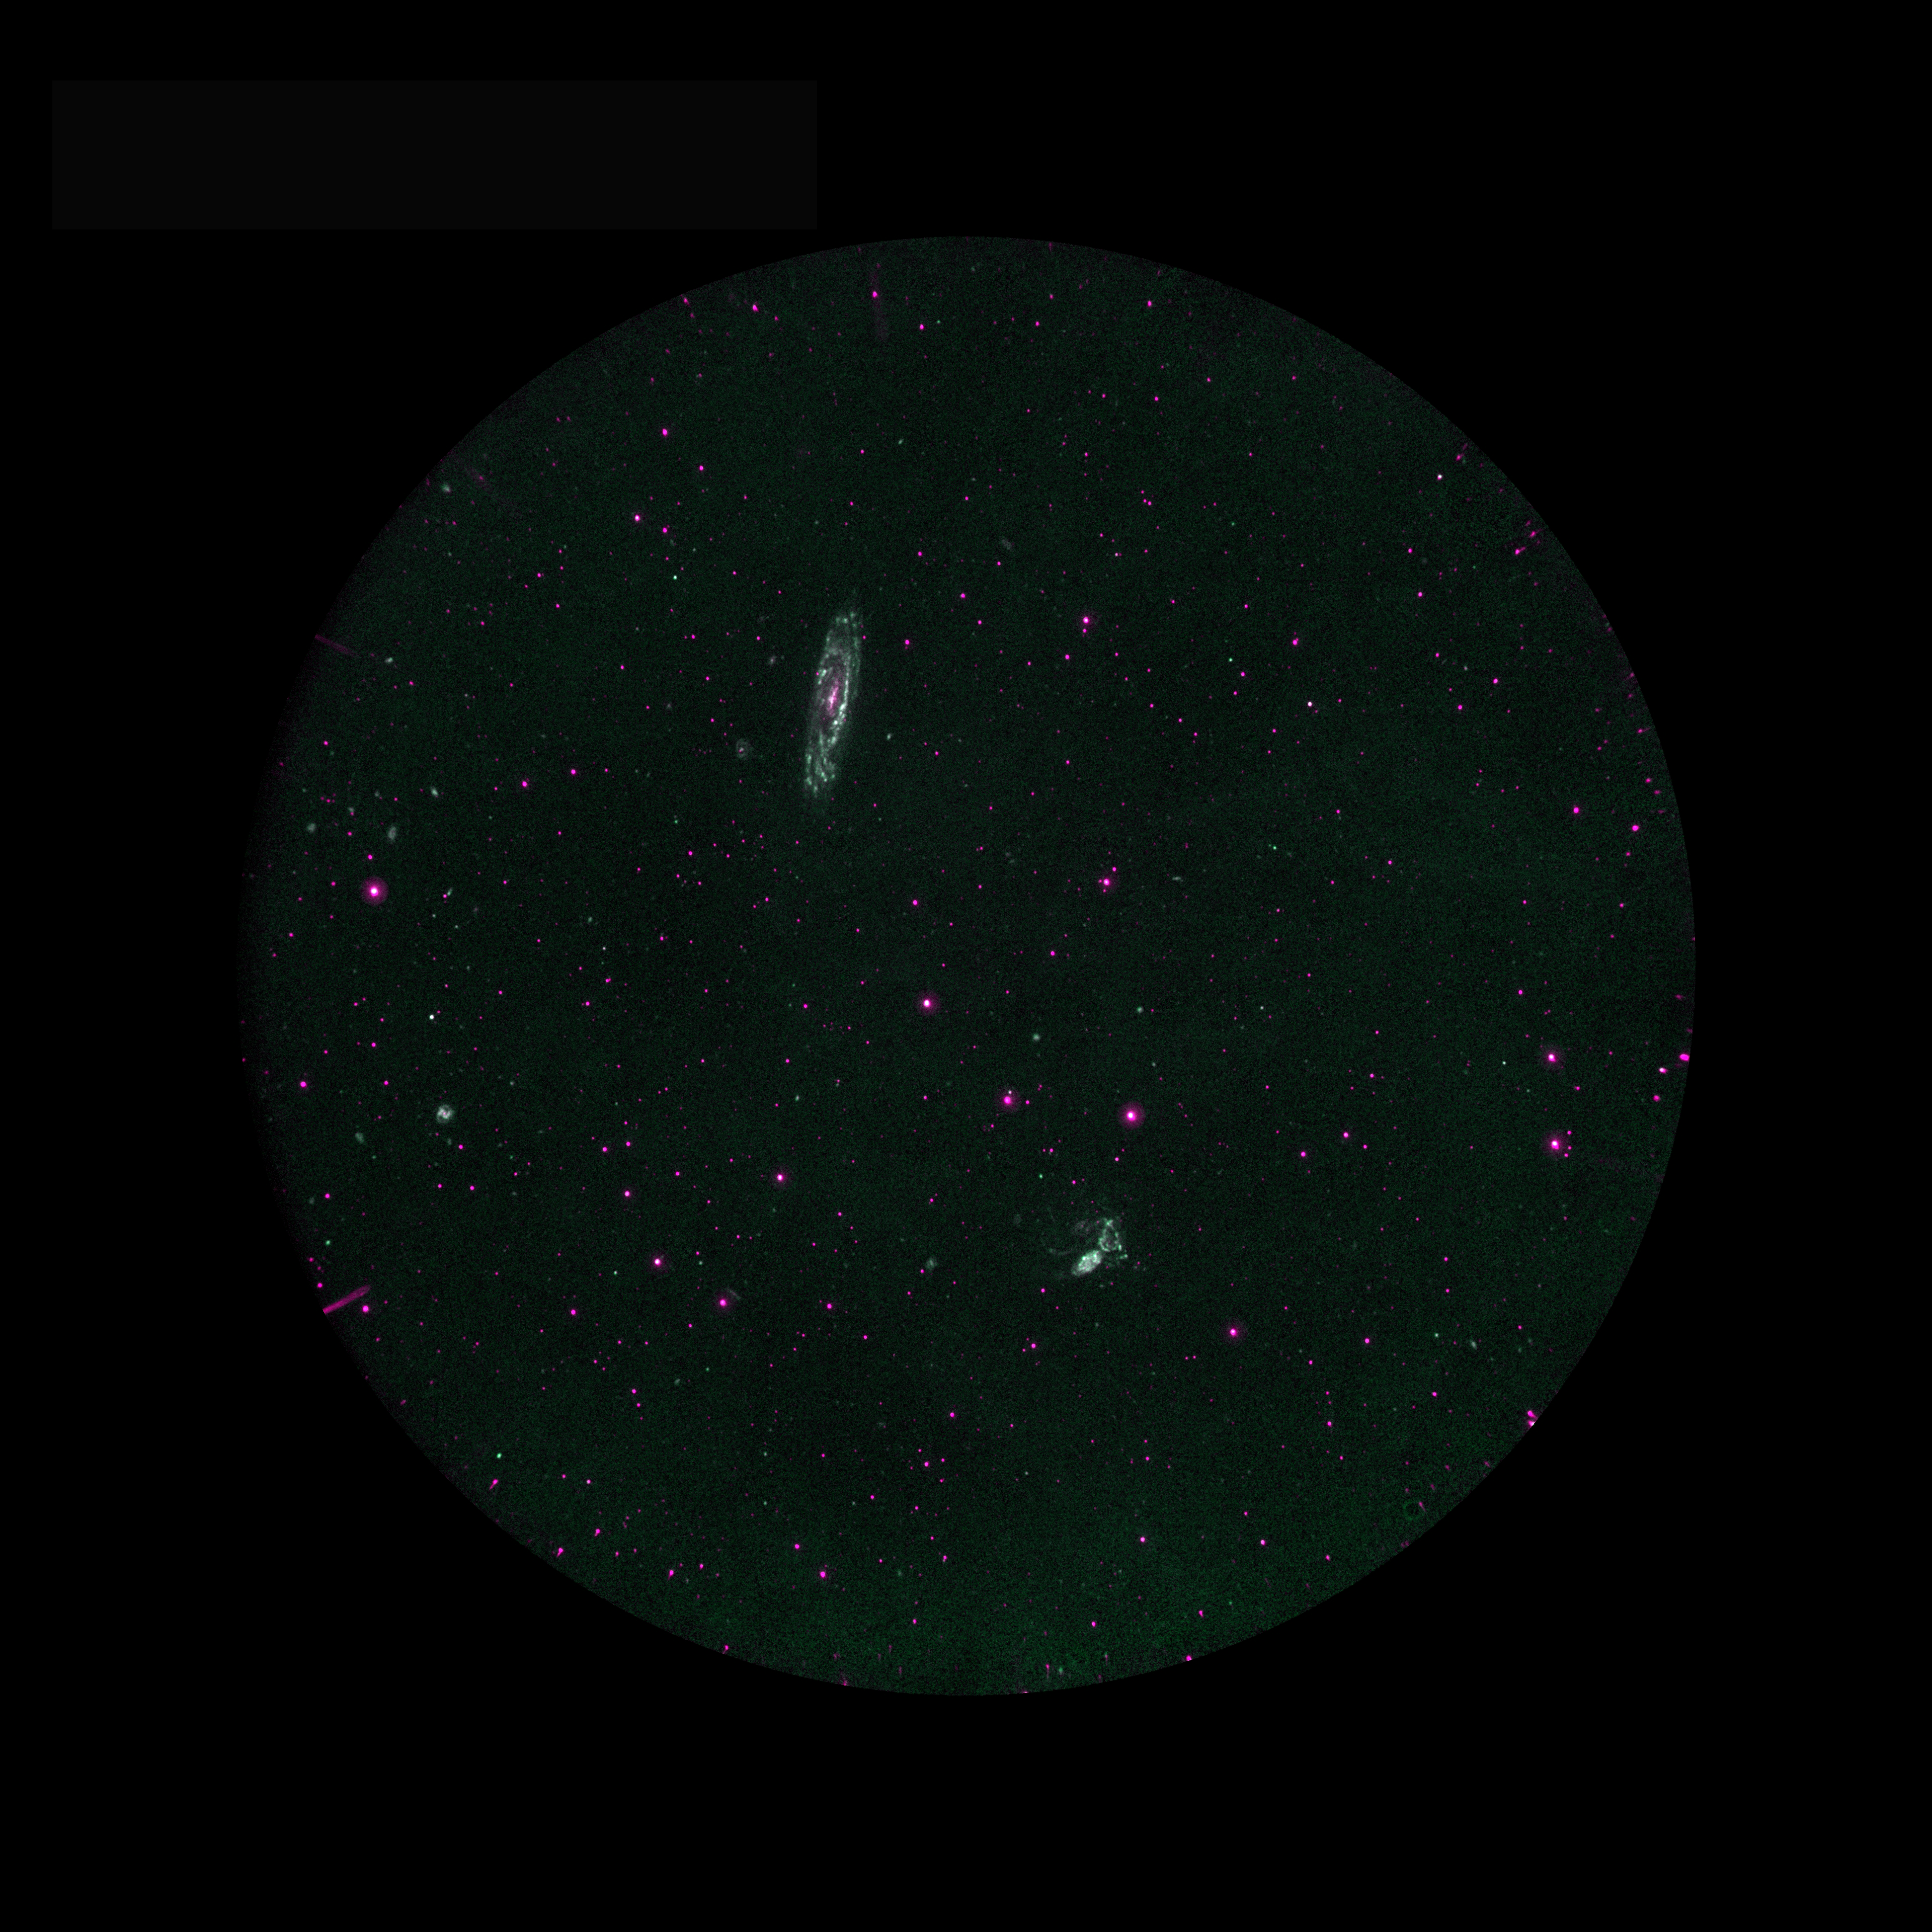

Stephan’s Quintet and NGC 7331

Galaxy Evolution Explorer observation of Stephan’s Quintet and the nearby galaxy NGC 7331. Blue represents far ultraviolet, and red near ultraviolet. Stephan’s quintet is an interacting group of galaxies. Close inspection of the group (lower center-right) shows blue regions of recent star formation associated with streamers of gas (tidal tails) created by the interaction. NGC 7331 shows prominent star formation in spiral arms.

Credit: NASA/JPL/California Institute of Technology